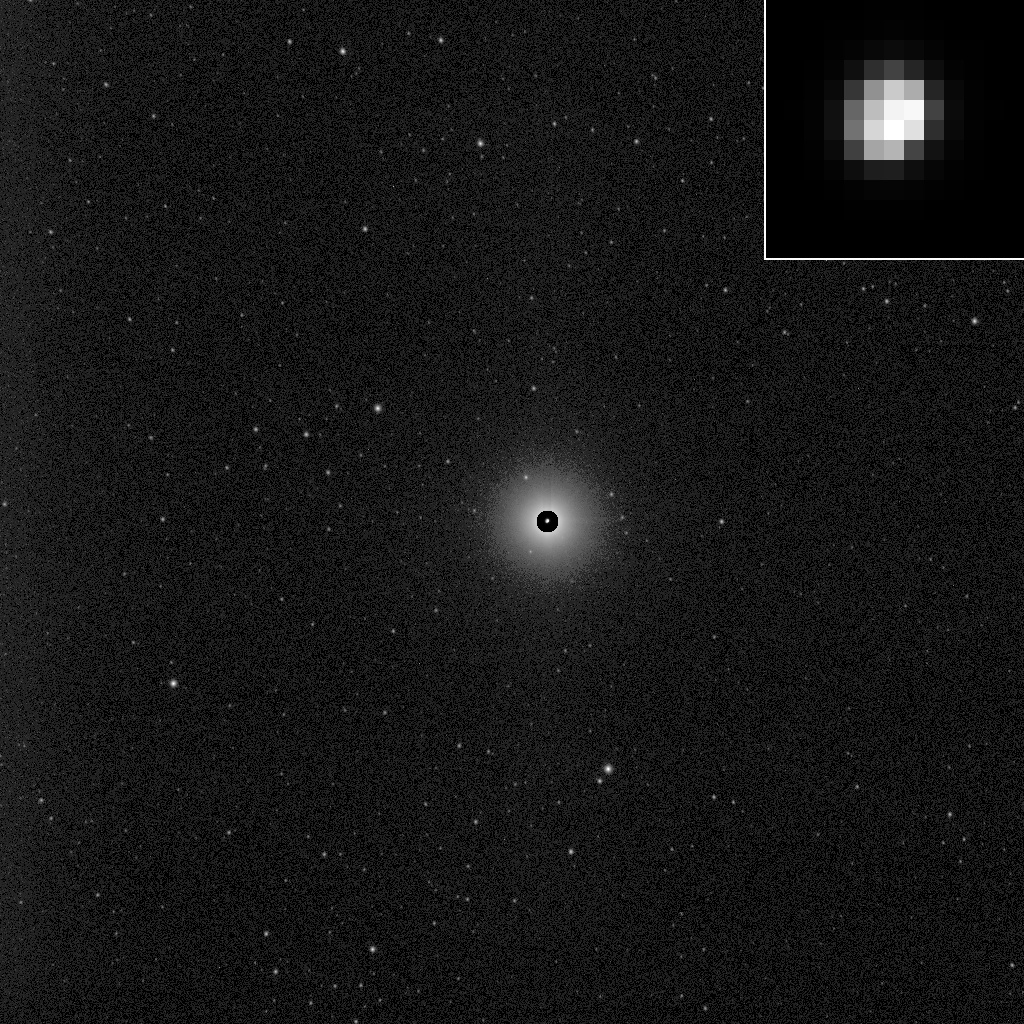

Dawn’s First Glimpse of Vesta — Processed

This image, processed to show the true size of the giant asteroid Vesta, shows Vesta in front of a spectacular background of stars. It was obtained by the framing camera aboard NASA’s Dawn spacecraft on May 3, 2011, from a distance of about 1.2 million kilometers (750,000 miles). Since Vesta is so bright that it outshines its starry background, Dawn team members commanded a long exposure time to make the stars visible. They corrected the resulting exaggerated size of Vesta by superimposing a short exposure image of the target asteroid, showing its true size. Vesta is the small, bright pearl in the middle of the image.

Vesta is 330 miles (530 kilometers) in diameter and the second most massive object in the asteroid belt. But, as the inset shows, Vesta is approximately five pixels across in size in Dawn’s early approach images.

This and other images will help Dawn fine tune navigation during its approach to Vesta, with arrival expected on July 16, 2011.

The Dawn mission to Vesta and Ceres is managed by the Jet Propulsion Laboratory, for NASA’s Science Mission Directorate, Washington, D.C. It is a project of the Discovery Program managed by NASA’s Marshall Space Flight Center, Huntsville, Ala. UCLA is responsible for overall Dawn mission science. Orbital Sciences Corporation of Dulles, Va., designed and built the Dawn spacecraft.

The framing cameras have been developed and built under the leadership of the Max Planck Institute for Solar System Research, Katlenburg-Lindau, Germany, with significant contributions by the German Aerospace Center (DLR) Institute of Planetary Research, Berlin, and in coordination with the Institute of Computer and Communication Network Engineering, Braunschweig. The framing camera project is funded by the Max Planck Society, DLR, and NASA.

JPL is a division of the California Institute of Technology, in Pasadena.

Credit: NASA/JPL-Caltech/UCLA/MPS/DLR/IDA